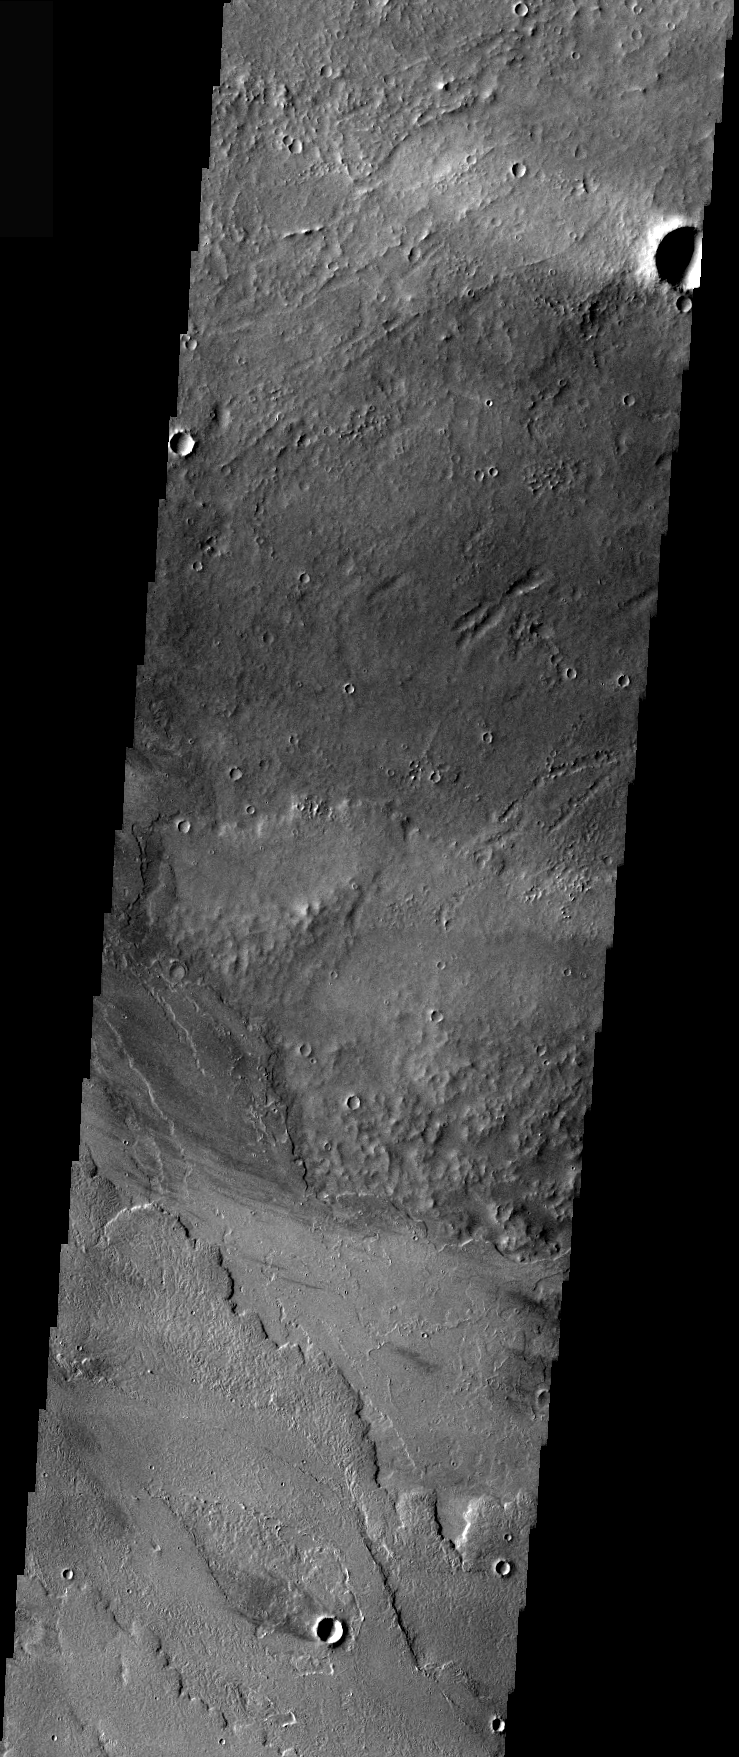

Olympus Mons Windstreaks

Windstreaks are features caused by the interaction of wind and topographic landforms. The raised rims and bowls of impact craters causes a complex interaction such that the wind vortex in the lee of the crater can both scour away the surface dust and deposit it back in the center of the lee. If you look closely, you will see evidence of this in a darker “rim” enclosing a brighter interior.

These windstreaks are located close to yesterday’s location, only these flows are from Olympus Mons. Note the bright and dark streaks.

Image information: VIS instrument. Latitude 23.2, Longitude 237.1 East (122.9 West). 36 meter/pixel resolution.

Note: this THEMIS visual image has not been radiometrically nor geometrically calibrated for this preliminary release. An empirical correction has been performed to remove instrumental effects. A linear shift has been applied in the cross-track and down-track direction to approximate spacecraft and planetary motion. Fully calibrated and geometrically projected images will be released through the Planetary Data System in accordance with Project policies at a later time.

NASA’s Jet Propulsion Laboratory manages the 2001 Mars Odyssey mission for NASA’s Office of Space Science, Washington, D.C. The Thermal Emission Imaging System (THEMIS) was developed by Arizona State University, Tempe, in collaboration with Raytheon Santa Barbara Remote Sensing. The THEMIS investigation is led by Dr. Philip Christensen at Arizona State University. Lockheed Martin Astronautics, Denver, is the prime contractor for the Odyssey project, and developed and built the orbiter. Mission operations are conducted jointly from Lockheed Martin and from JPL, a division of the California Institute of Technology in Pasadena.

Credit: NASA/JPL/Arizona State University